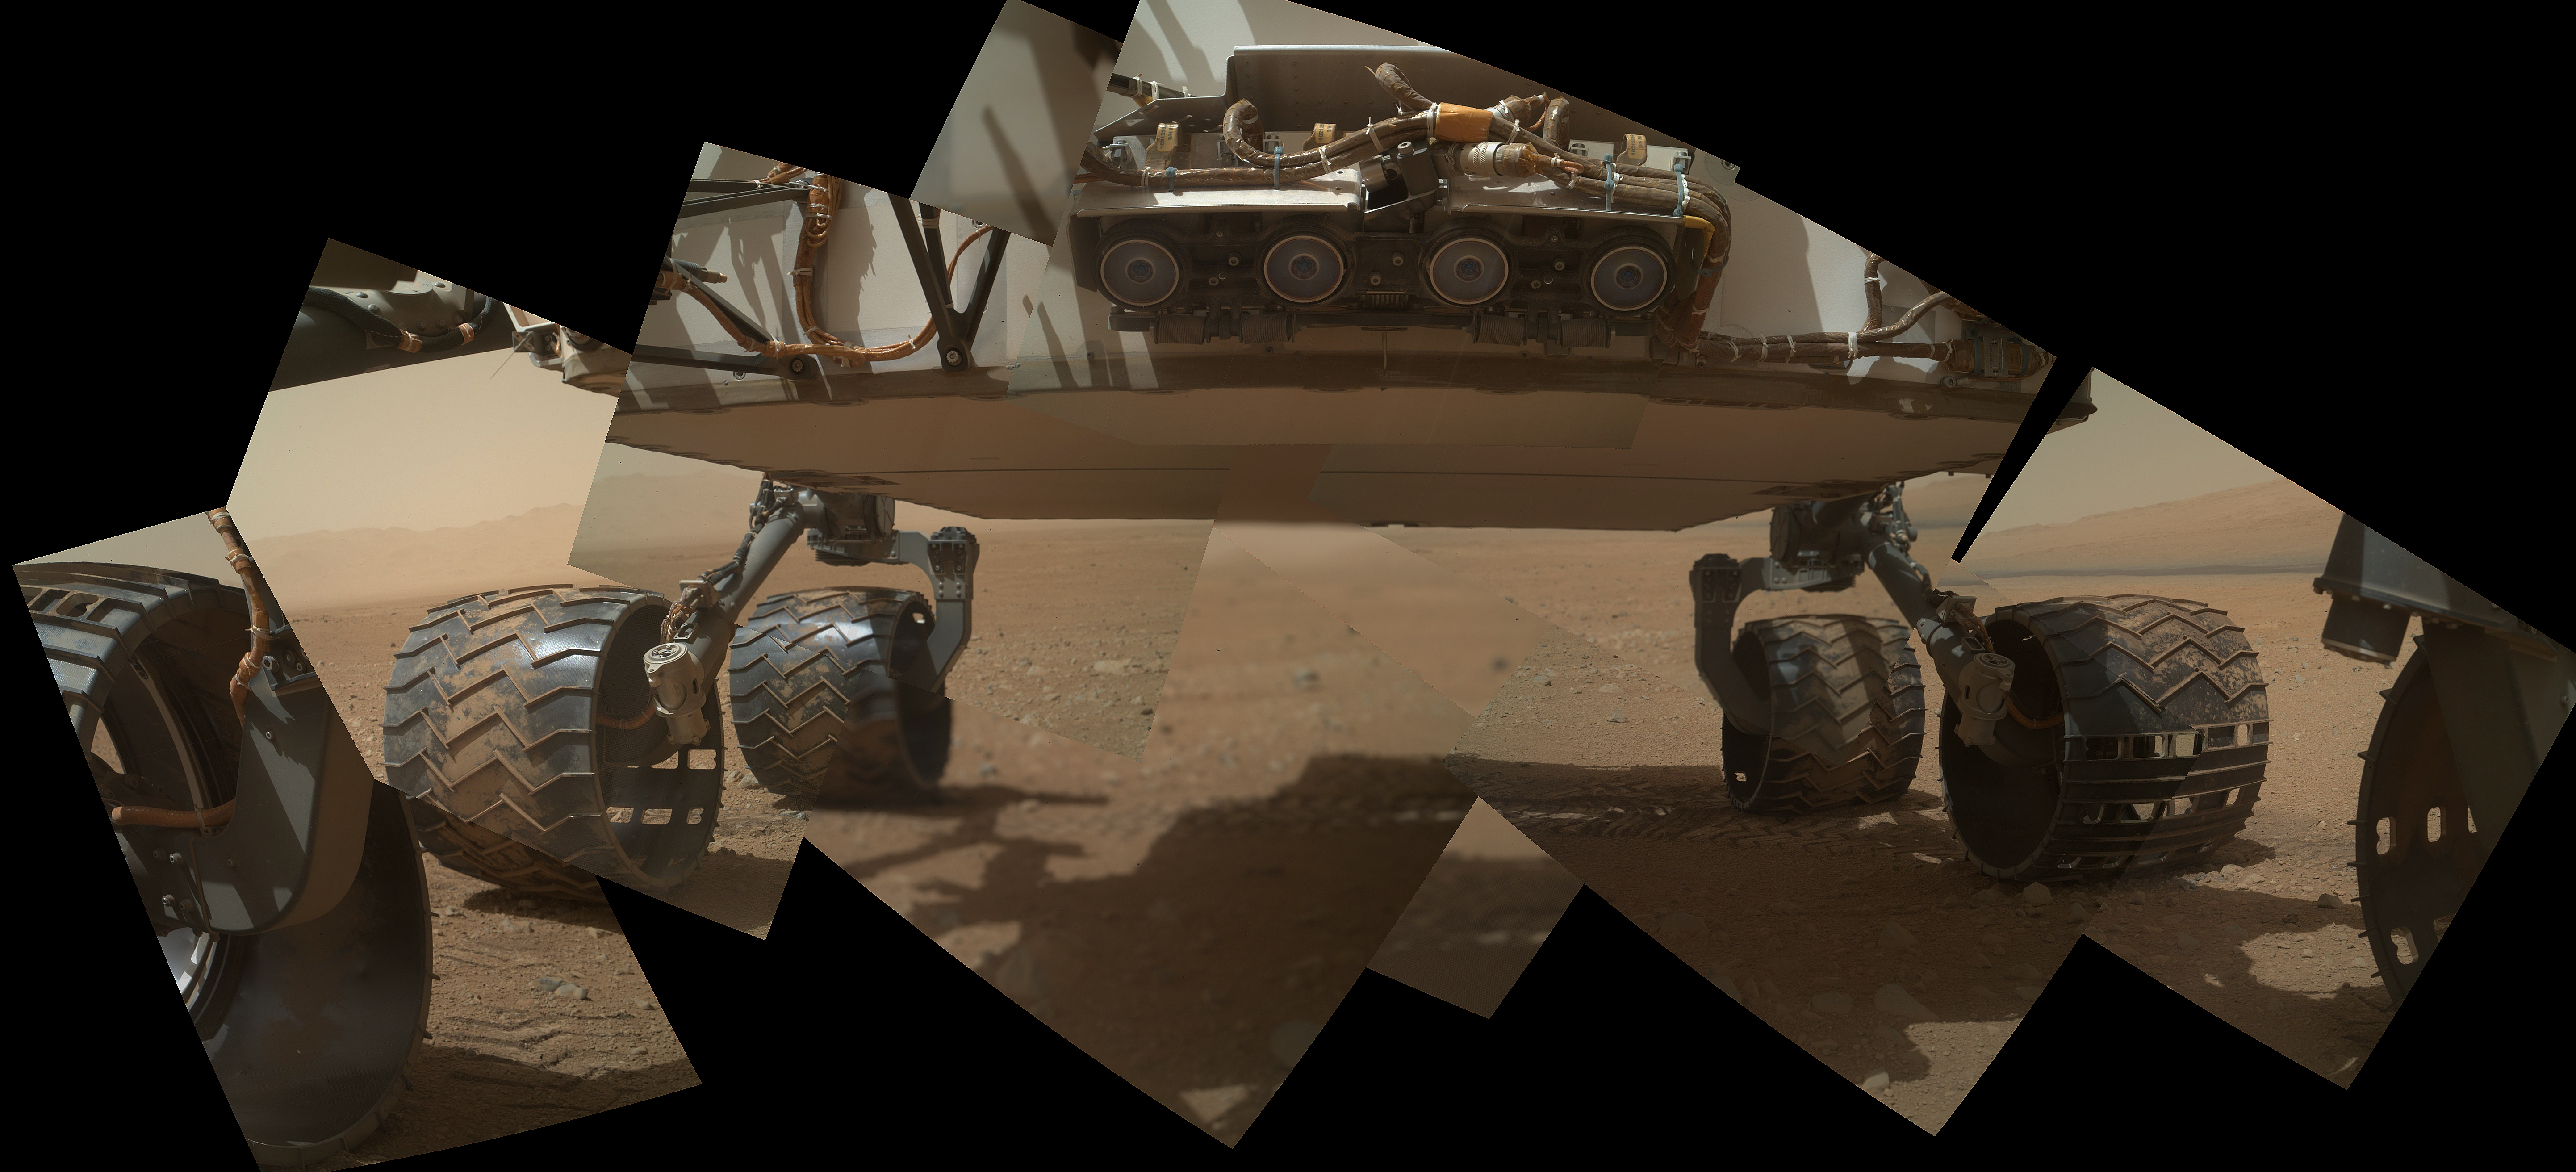

Panorama of Curiosity’s Belly Check

This view of the lower front and underbelly areas of NASA’s Mars rover Curiosity combines nine images taken by the rover’s Mars Hand Lens Imager (MAHLI) during the 34th Martian day, or sol, of Curiosity’s work on Mars (Sept. 9, 2012).

Curiosity’s front Hazard-Avoidance cameras appear as a set of four blue eyes at the top center of the portrait. Fine-grain Martian dust can be seen adhering to the wheels, which are about 16 inches (40 centimeters) wide and 20 inches (50 centimeters) in diameter. The bottom of the rover is about 26 inches (66 centimeters) above the ground. On the horizon at the right is a portion of Mount Sharp, with dark dunes at its base.

The camera is in the turret of tools at the end of Curiosity’s robotic arm. The Sol 34 imaging by MAHLI was part of a week-long set of activities for characterizing the movement of the arm in Mars conditions. As this was a test to gain new information about operation of the instrument, the MAHLI team noted that two of the nine images acquired for this mosaic were not in focus.

The main purpose of Curiosity’s MAHLI camera is to acquire close-up, high-resolution views of rocks and soil at the rover’s Gale Crater field site. The camera is capable of focusing on any target at distances of about 0.8 inch (2.1 centimeters) to infinity, providing versatility for other uses, such as views of the rover itself from different angles.

Credit: NASA/JPL-Caltech/Malin Space Science Systems